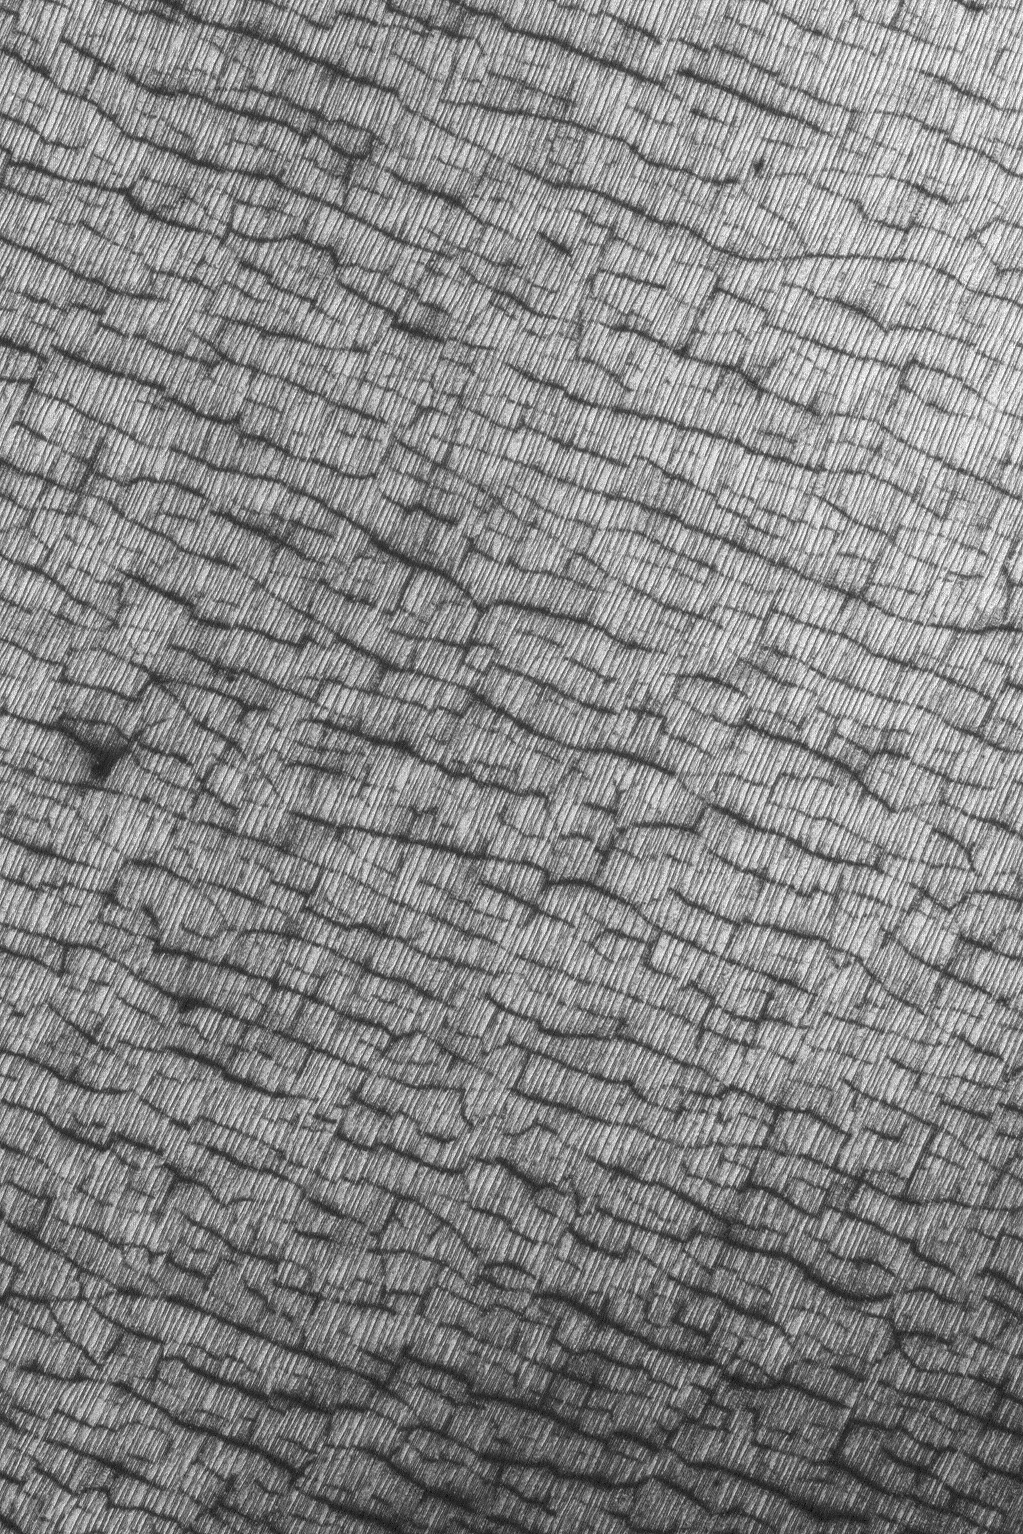

Cracks and Lines

6 June 2004
This Mars Global Surveyor (MGS) Mars Orbiter Camera (MOC) picture shows an odd area of the south polar region that has sets of fine, nearly parallel lines running from the northeast (upper right) toward southwest (lower left) and a darker, wider set of cracks with a major trend running almost perpendicular to the finer lines. The appearance of these features is enhanced by seasonal frost. Dark areas have no frost, bright areas still have frozen carbon dioxide ice. In summer, the ice would be gone and the cracks and lines less obvious when viewed from orbit. Although unknown, wind might be responsible for forming the fine set of lines, and perhaps freeze-thaw cycles of ground ice or structural deformation would have contributed to formation of the wider cracks. The image is located near 85.0°S, 324.0°W, and covers an area about 1.5 km (nearly 1 mi) across. The scene is illuminated by sunlight from the upper left.

Credit: NASA/JPL/Malin Space Science Systems